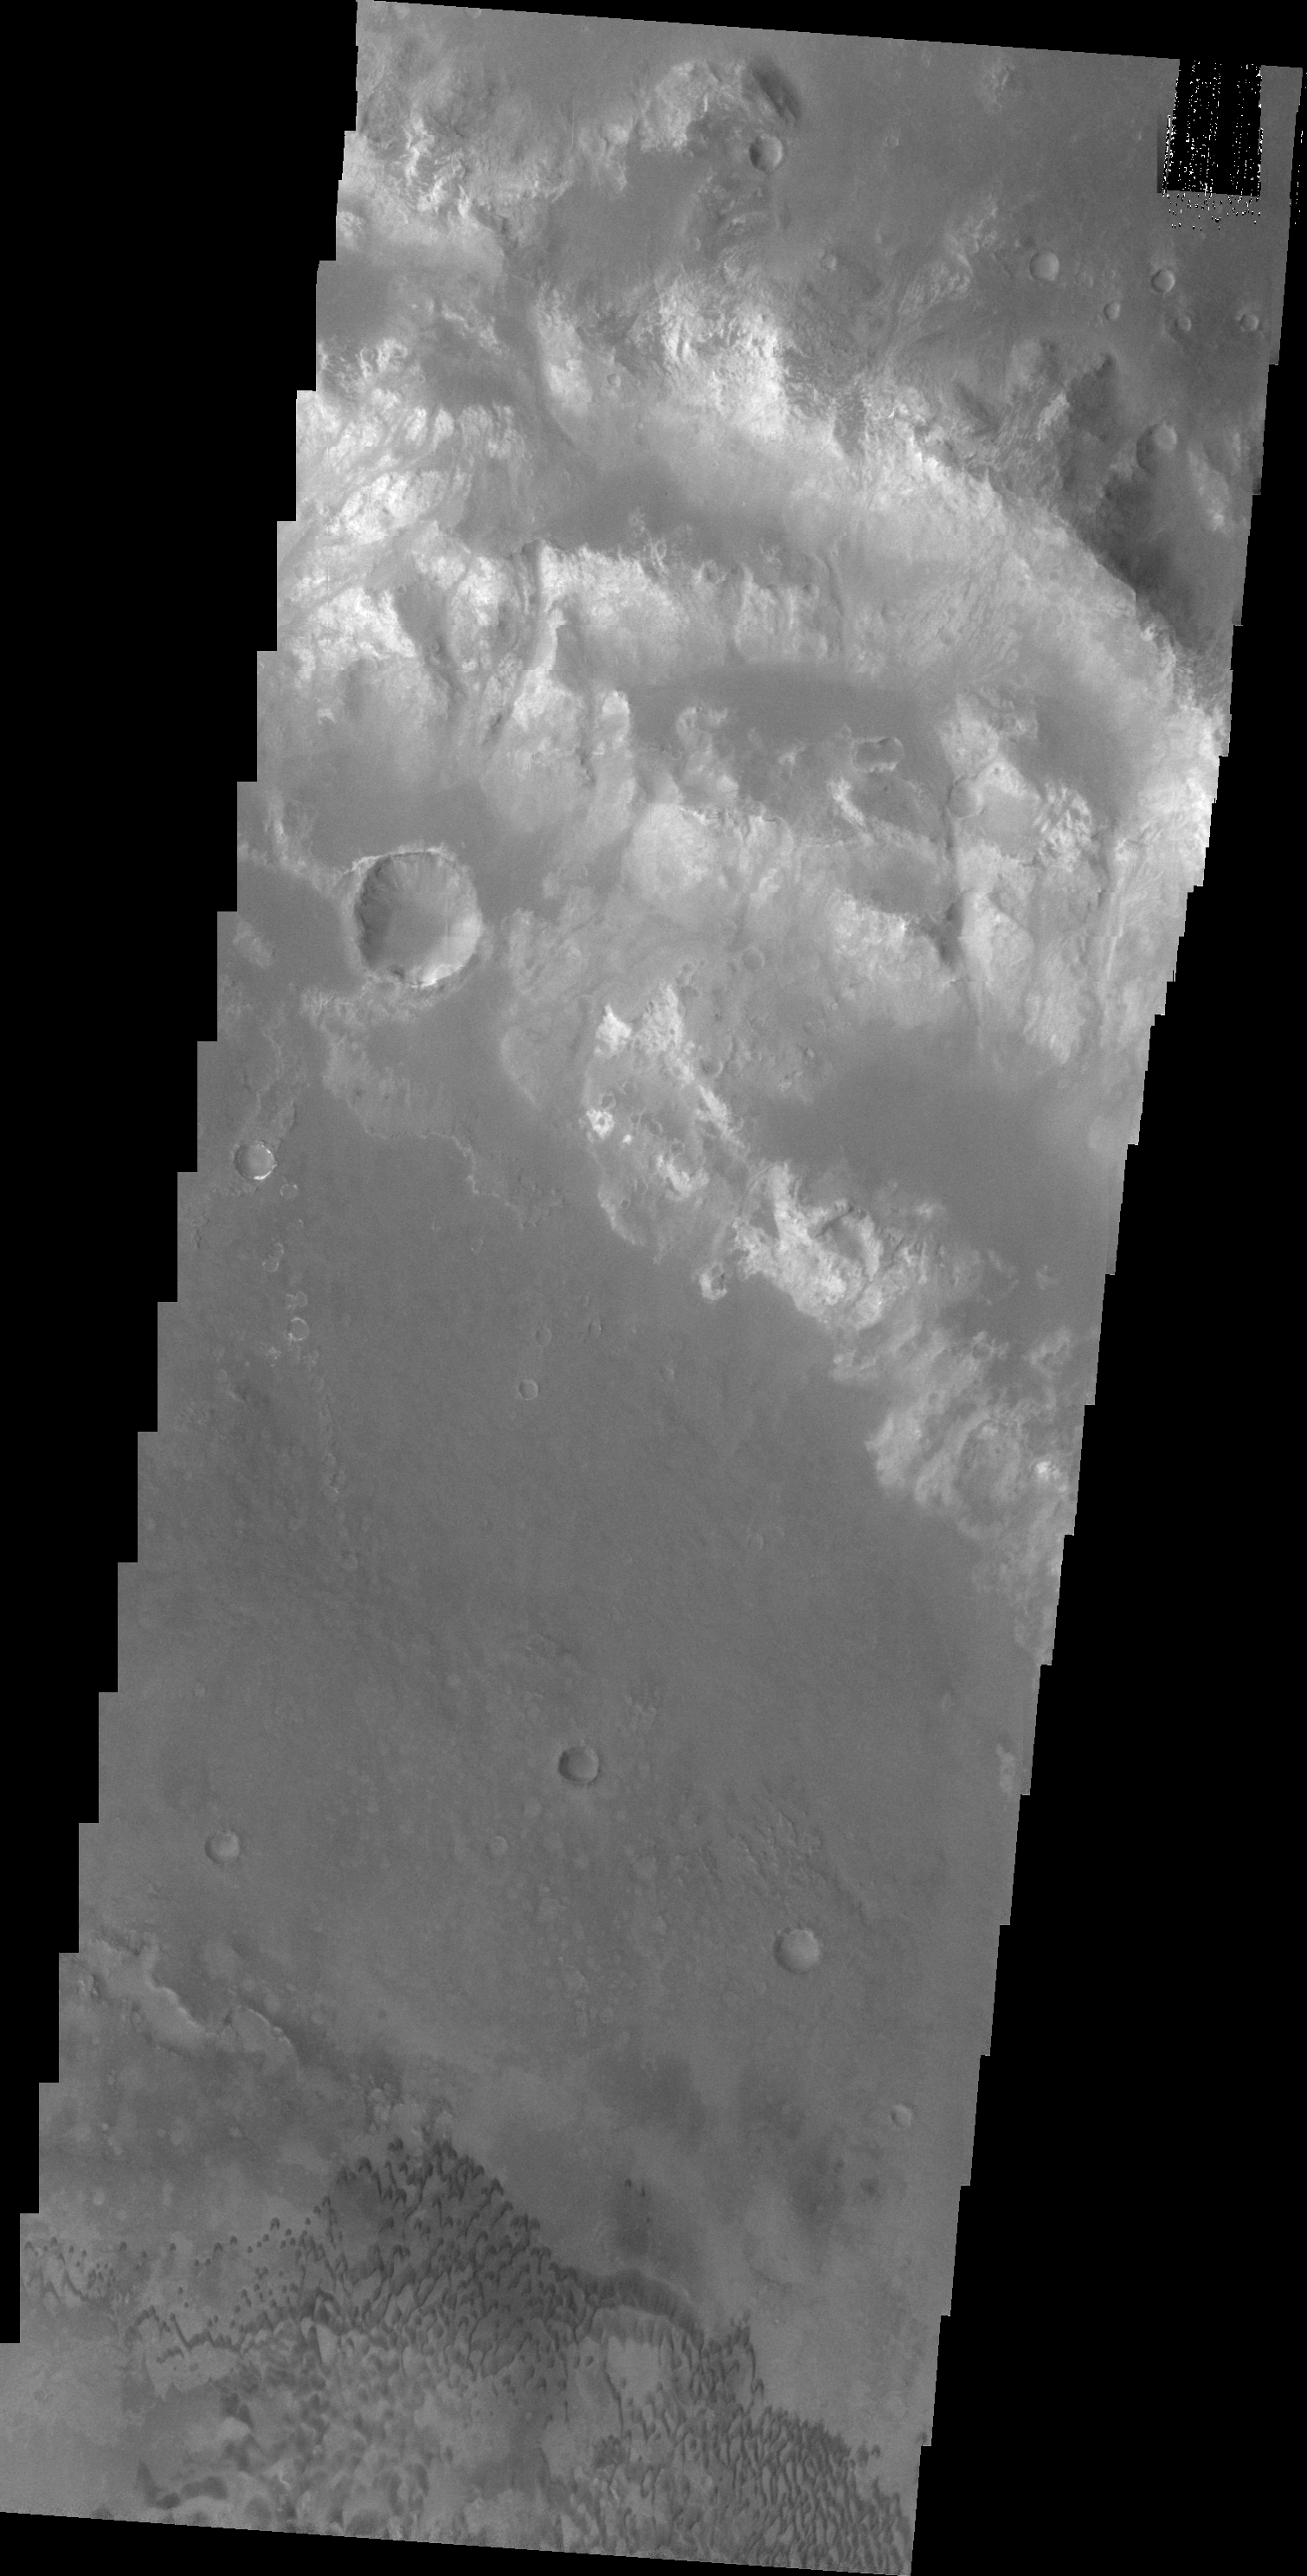

Holden Crater

This VIS image of Holden Crater shows some of the small dark dunes located on the floor of the crater.

Image information: VIS instrument. Latitude -25.2N, Longitude 326.6E. 20 meter/pixel resolution.

Please see the THEMIS Data Citation Note for details on crediting THEMIS images.

Note: this THEMIS visual image has not been radiometrically nor geometrically calibrated for this preliminary release. An empirical correction has been performed to remove instrumental effects. A linear shift has been applied in the cross-track and down-track direction to approximate spacecraft and planetary motion. Fully calibrated and geometrically projected images will be released through the Planetary Data System in accordance with Project policies at a later time.

NASA’s Jet Propulsion Laboratory manages the 2001 Mars Odyssey mission for NASA’s Office of Space Science, Washington, D.C. The Thermal Emission Imaging System (THEMIS) was developed by Arizona State University, Tempe, in collaboration with Raytheon Santa Barbara Remote Sensing. The THEMIS investigation is led by Dr. Philip Christensen at Arizona State University. Lockheed Martin Astronautics, Denver, is the prime contractor for the Odyssey project, and developed and built the orbiter. Mission operations are conducted jointly from Lockheed Martin and from JPL, a division of the California Institute of Technology in Pasadena.

Credit: NASA/JPL/ASU